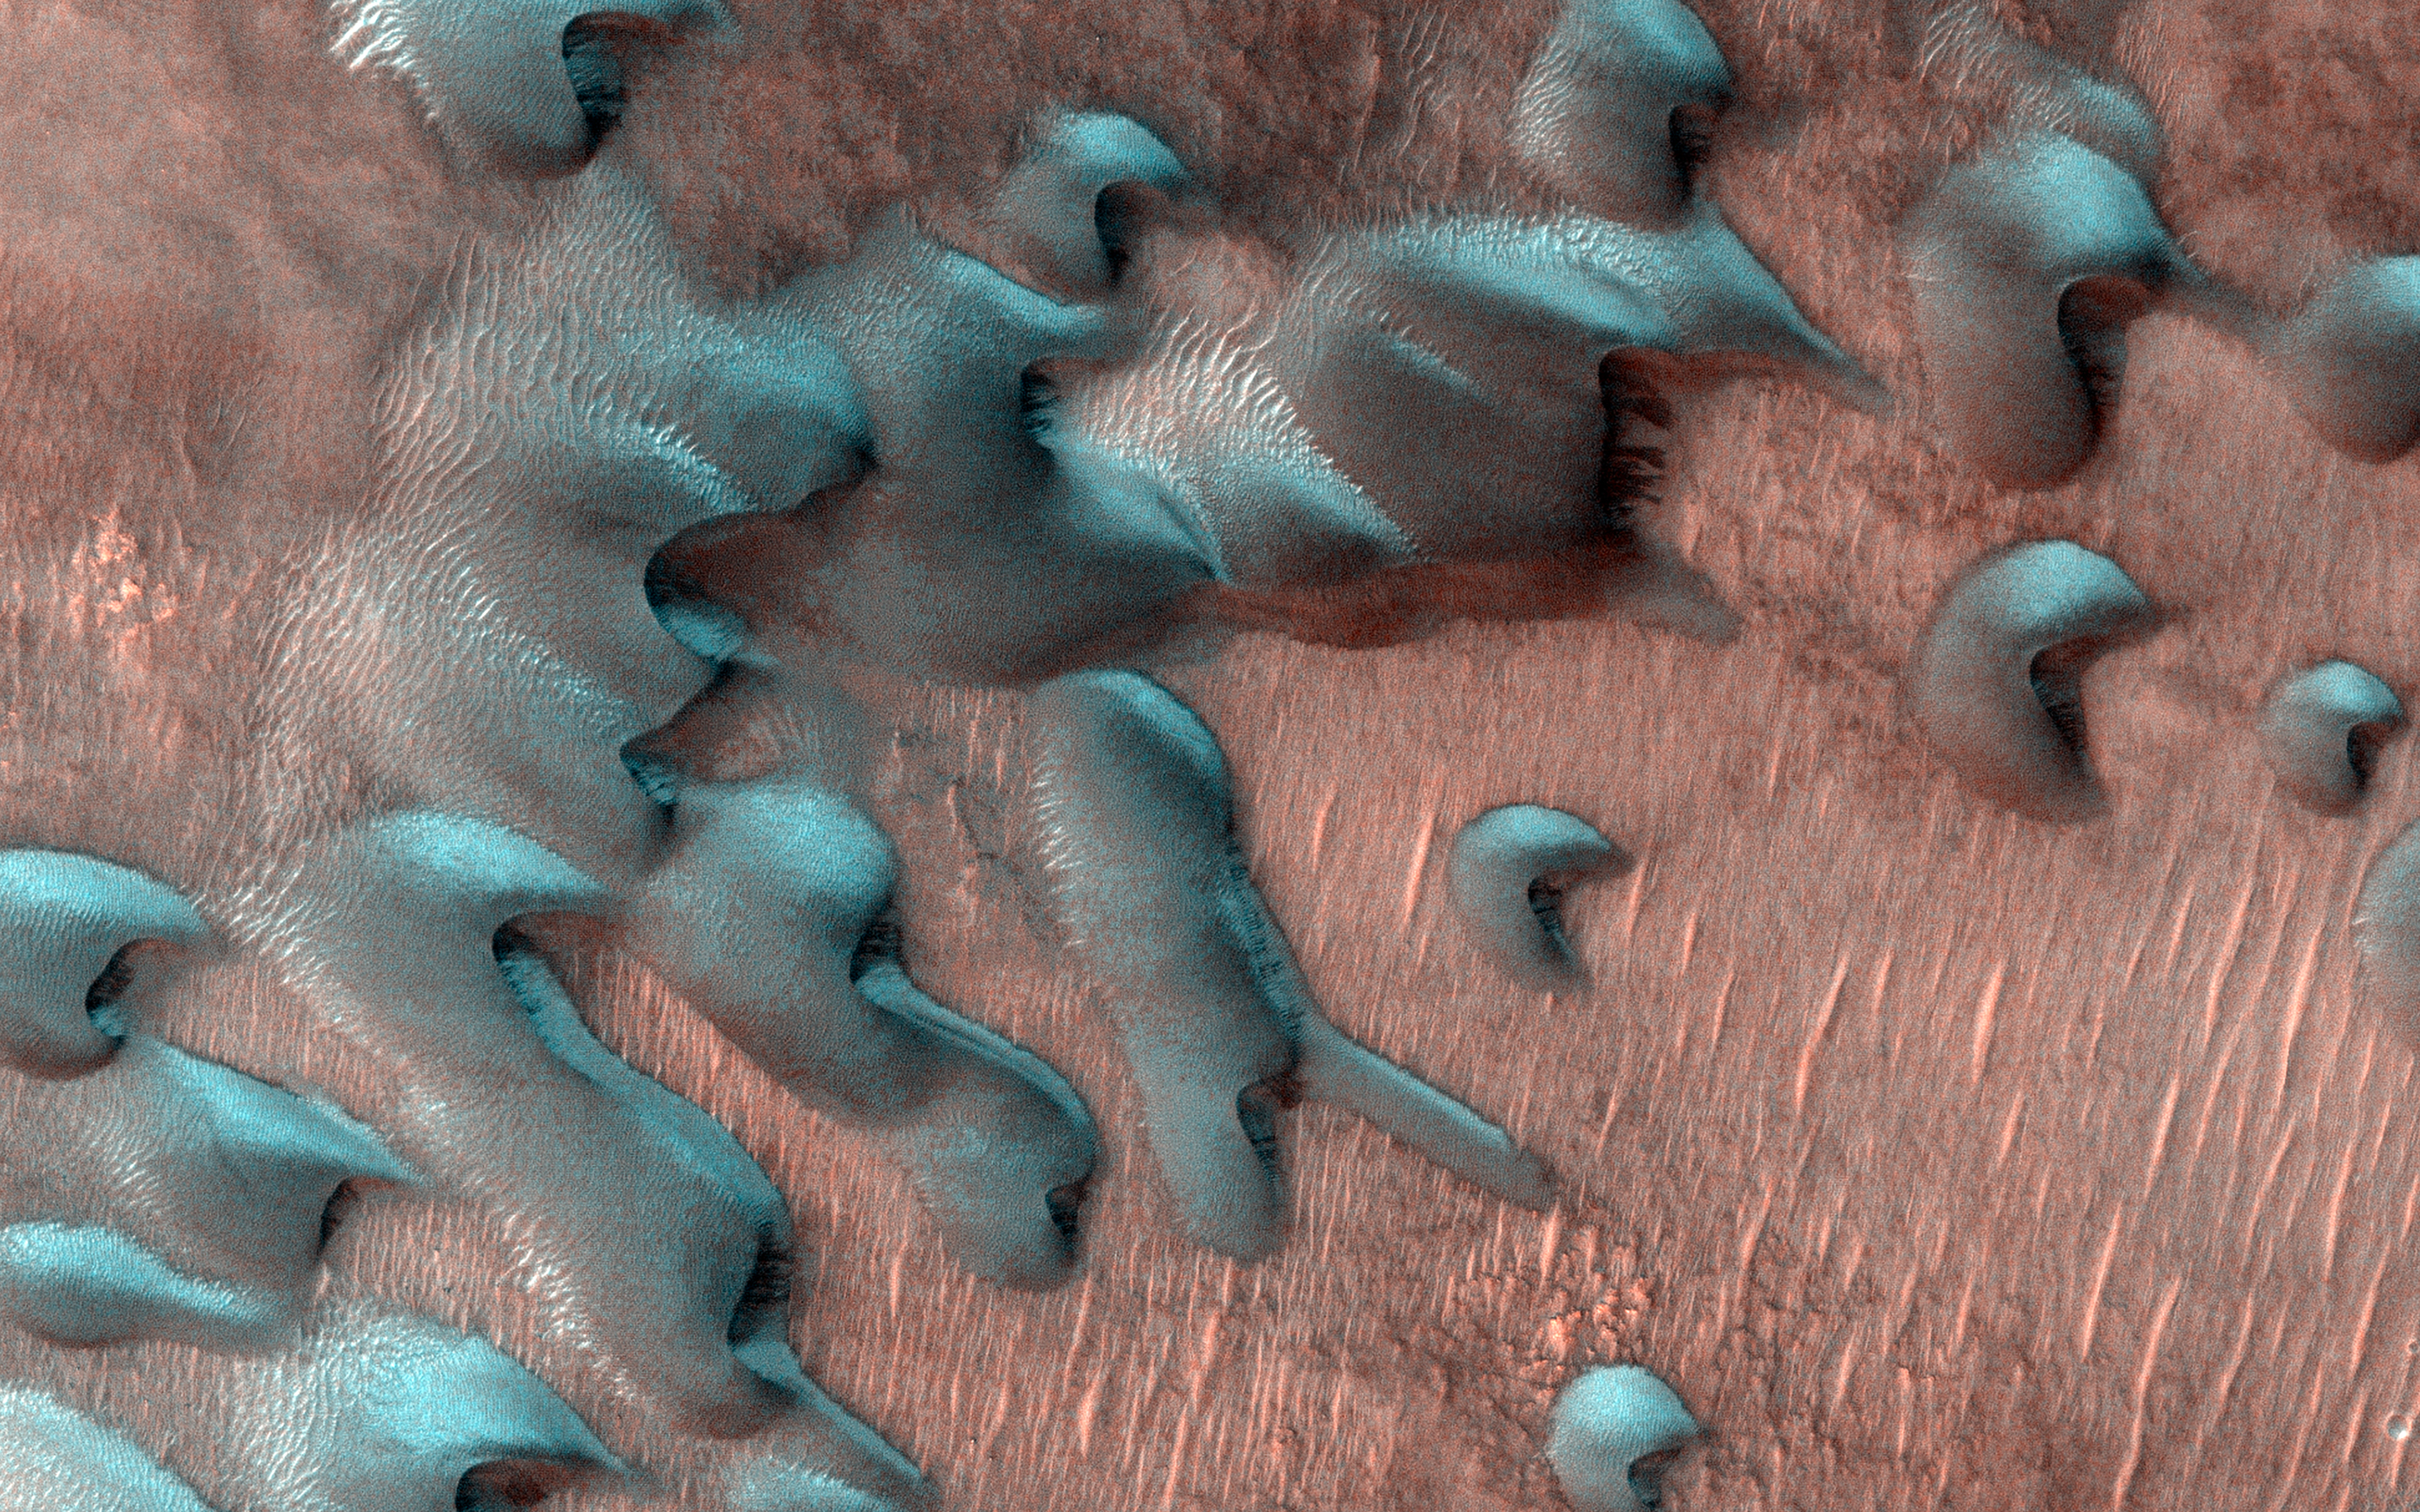

Frosted Dunes in the Depths of Winter

Usually, HiRISE takes pictures of well-illuminated terrain where there is plenty of light to produce clear images. Sometimes though, we would like to know what’s going on in the dim wintertime areas.

This picture was taken far north of the equator just two days after the winter solstice when the Sun was just a few degrees above the horizon. Sand dunes are moving across this landscape from top left to bottom right. Winter frost covers the colder, north-facing half of each dune (but not the warmer south-facing half). The frost here is a mixture of carbon dioxide ice and water ice and will disappear in a few months when spring arrives.

The map is projected here at a scale of 50 centimeters (19.7 inches) per pixel. (The original image scale is 62.1 centimeters [24.4 inches] per pixel [with 2 x 2 binning]; objects on the order of 186 centimeters [73.2 inches] across are resolved.) North is up.

The University of Arizona, in Tucson, operates HiRISE, which was built by Ball Aerospace & Technologies Corp., in Boulder, Colorado. NASA’s Jet Propulsion Laboratory, a division of Caltech in Pasadena, California, manages the Mars Reconnaissance Orbiter Project for NASA’s Science Mission Directorate, Washington.

Credit: NASA/JPL-Caltech/University of Arizona